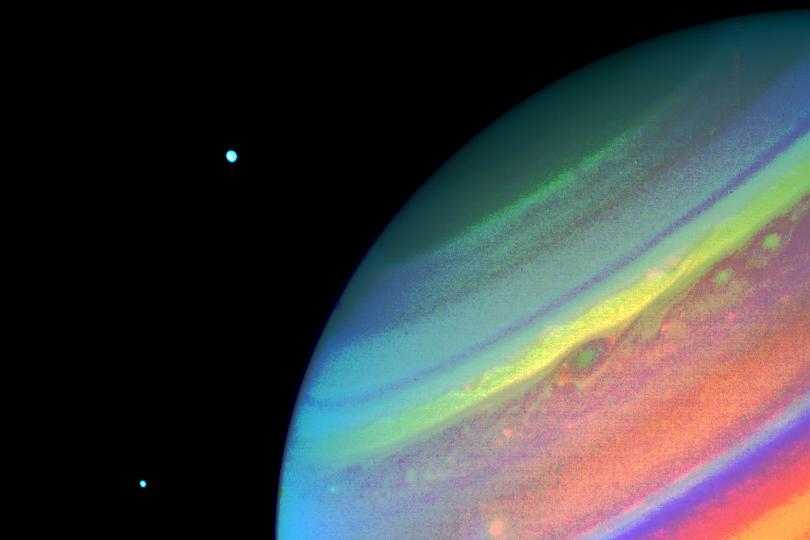

Voyager 2 Image of Saturn

In this Voyager 2 image of Saturn, obtained Aug. 11, 1981, from a range of 14.7 million kilometers (9.1 million miles), north is at the upper right edge of the disc. Seen above the planet are the satellites Dione (right) and Enceladus. This false-color print shows a green spot at the south edge of a yellow band; in true color, the spot would appear brown and the band white. A bright yellow spot slightly above and to the left in this image moves eastward relative to the green spot at a rate that allows it to pass the green feature in about 50 days. The convective clouds that appear between the two spots are typical of the region. Here, the smallest visible structures measure about 270 kilometers (170 miles). The Voyager project is managed for NASA by the Jet Propulsion Laboratory, Pasadena, Calif.

Credit: NASA/JPL